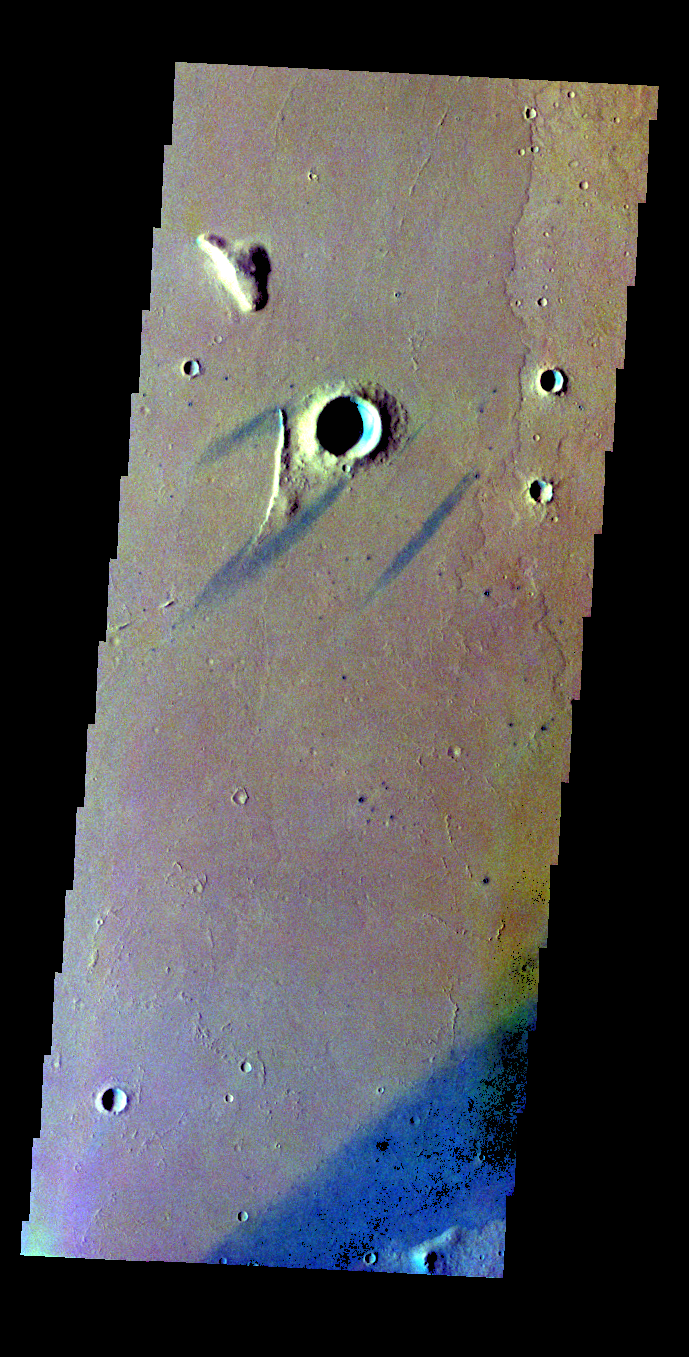

Windstreaks – False Color

The THEMIS VIS camera contains 5 filters. The data from different filters can be combined in multiple ways to create a false color image. These false color images may reveal subtle variations of the surface not easily identified in a single band image. Today’s false color image shows windstreaks around an unnamed crater.

Credit: NASA/JPL-Caltech/ASU